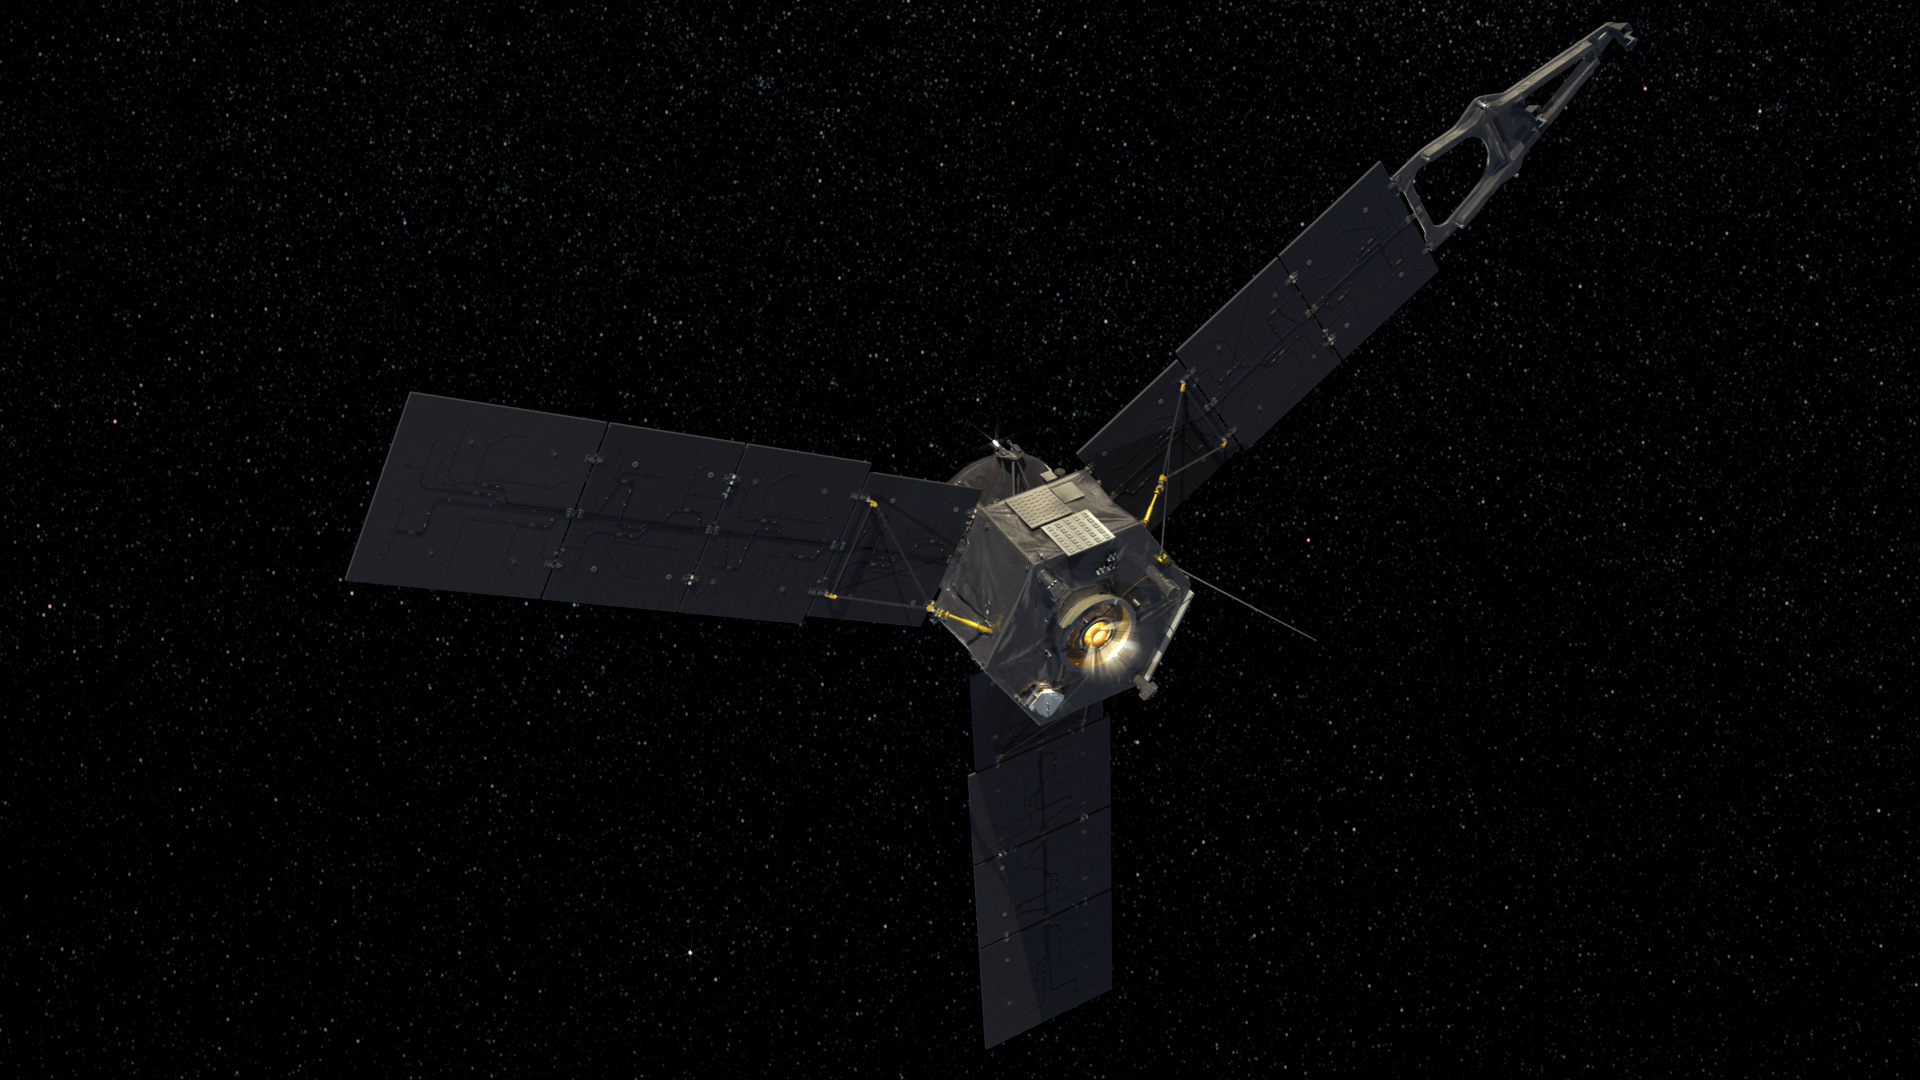

Juno Main Engine Firing

A computer-generated image depicts NASA’s Juno spacecraft firing its main engine.

NASA’s Jet Propulsion Laboratory, Pasadena, Calif., manages the Juno mission for the principal investigator, Scott Bolton, of Southwest Research Institute in San Antonio. The Juno mission is part of the New Frontiers Program managed at NASA’s Marshall Space Flight Center in Huntsville, Ala. Lockheed Martin Space Systems, Denver, built the spacecraft. JPL is a division of the California Institute of Technology in Pasadena.

Credit: NASA/JPL-Caltech